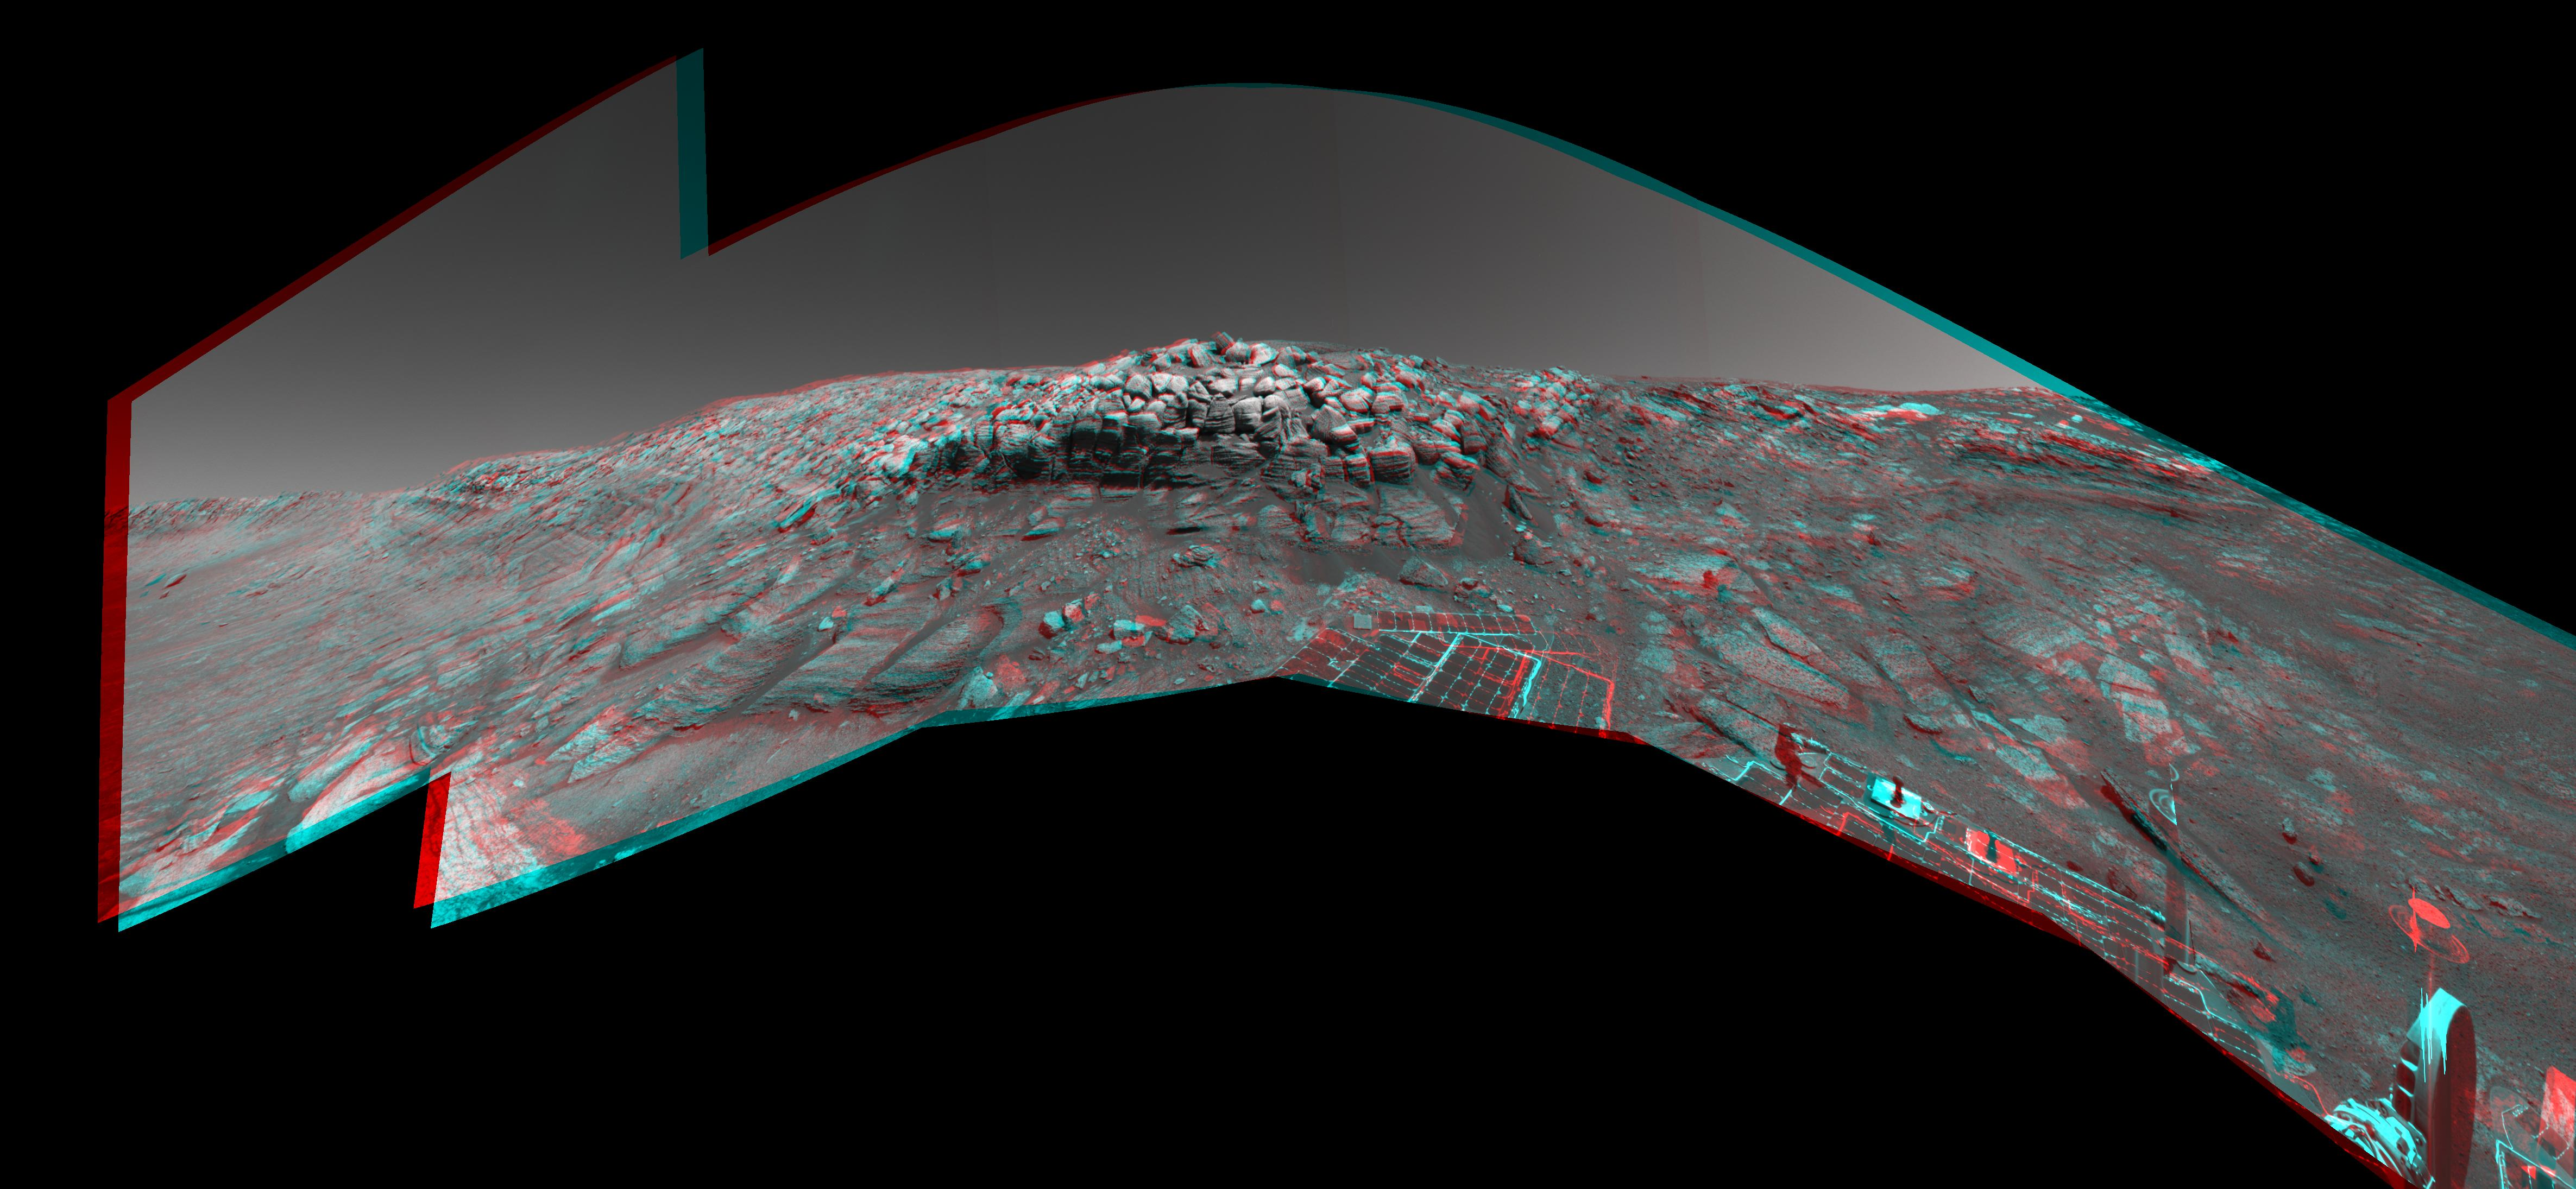

No Shortcut for Opportunity (3-D)

Figure 1

As NASA’s Mars Exploration Rover Opportunity was making its way back toward its original entry path into “Endurance Crater,” scientists and engineers spotted what they hoped might be a shortcut for climbing out of the crater. The possible exit path, pictured on the far right of this image where the outcrop is punctuated, was eventually deemed too hazardous for the rover to attempt. Opportunity would have had to cross terrain with a slope of 28 degrees and face a tall rock outcropping very close to the exit chute opening which, itself, is too narrow for the rover to pass. This stereo view combines several frames taken by the rover’s navigation camera during Opportunity’s 297th sol on Mars (Nov. 24, 2004). It is presented in a cylindrical-perspective projection with geometric seam correction. The location from which the image was taken has been designated as Opportunity’s Site 38, Position 97.

Figure 1 is the left-eye view of a stereo pair and Figure 2 is the right-eye view of a stereo pair.

Credit: NASA/JPL